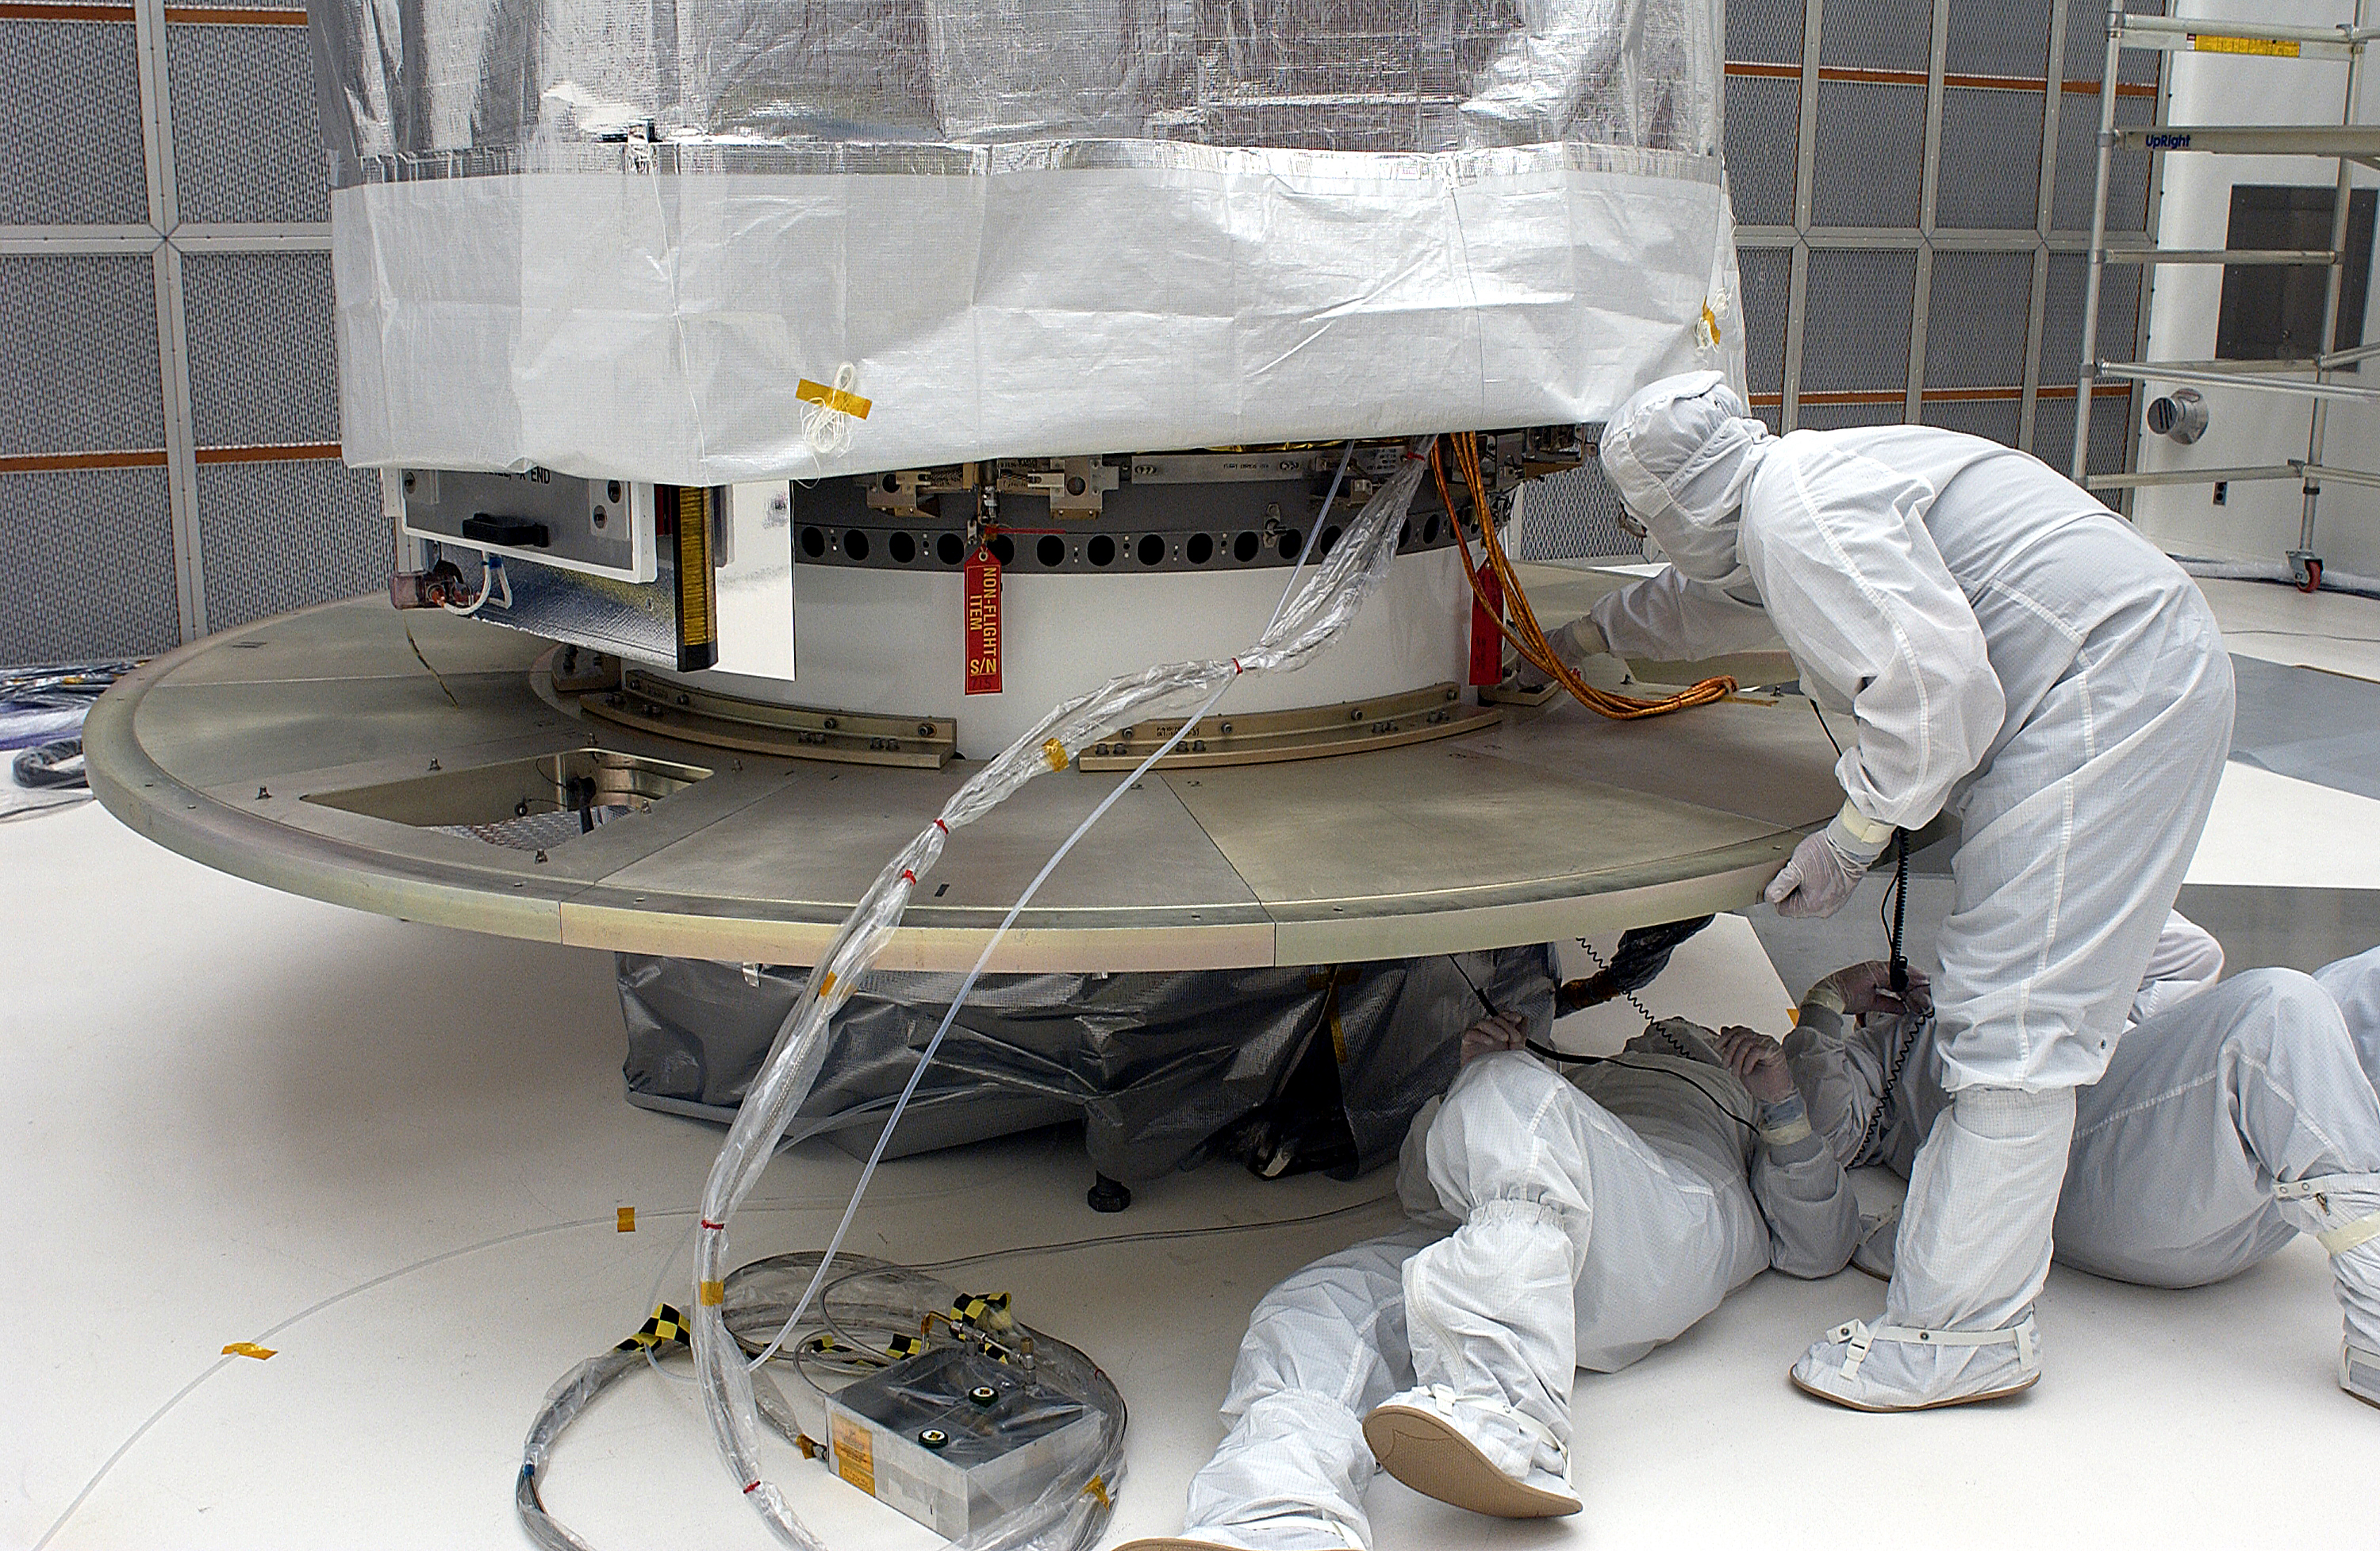

Spitzer in the Clean Room

The Spitzer Space Telescope in the Clean Room at Cape Canaveral, Florida.

Credit: NASA/KSC